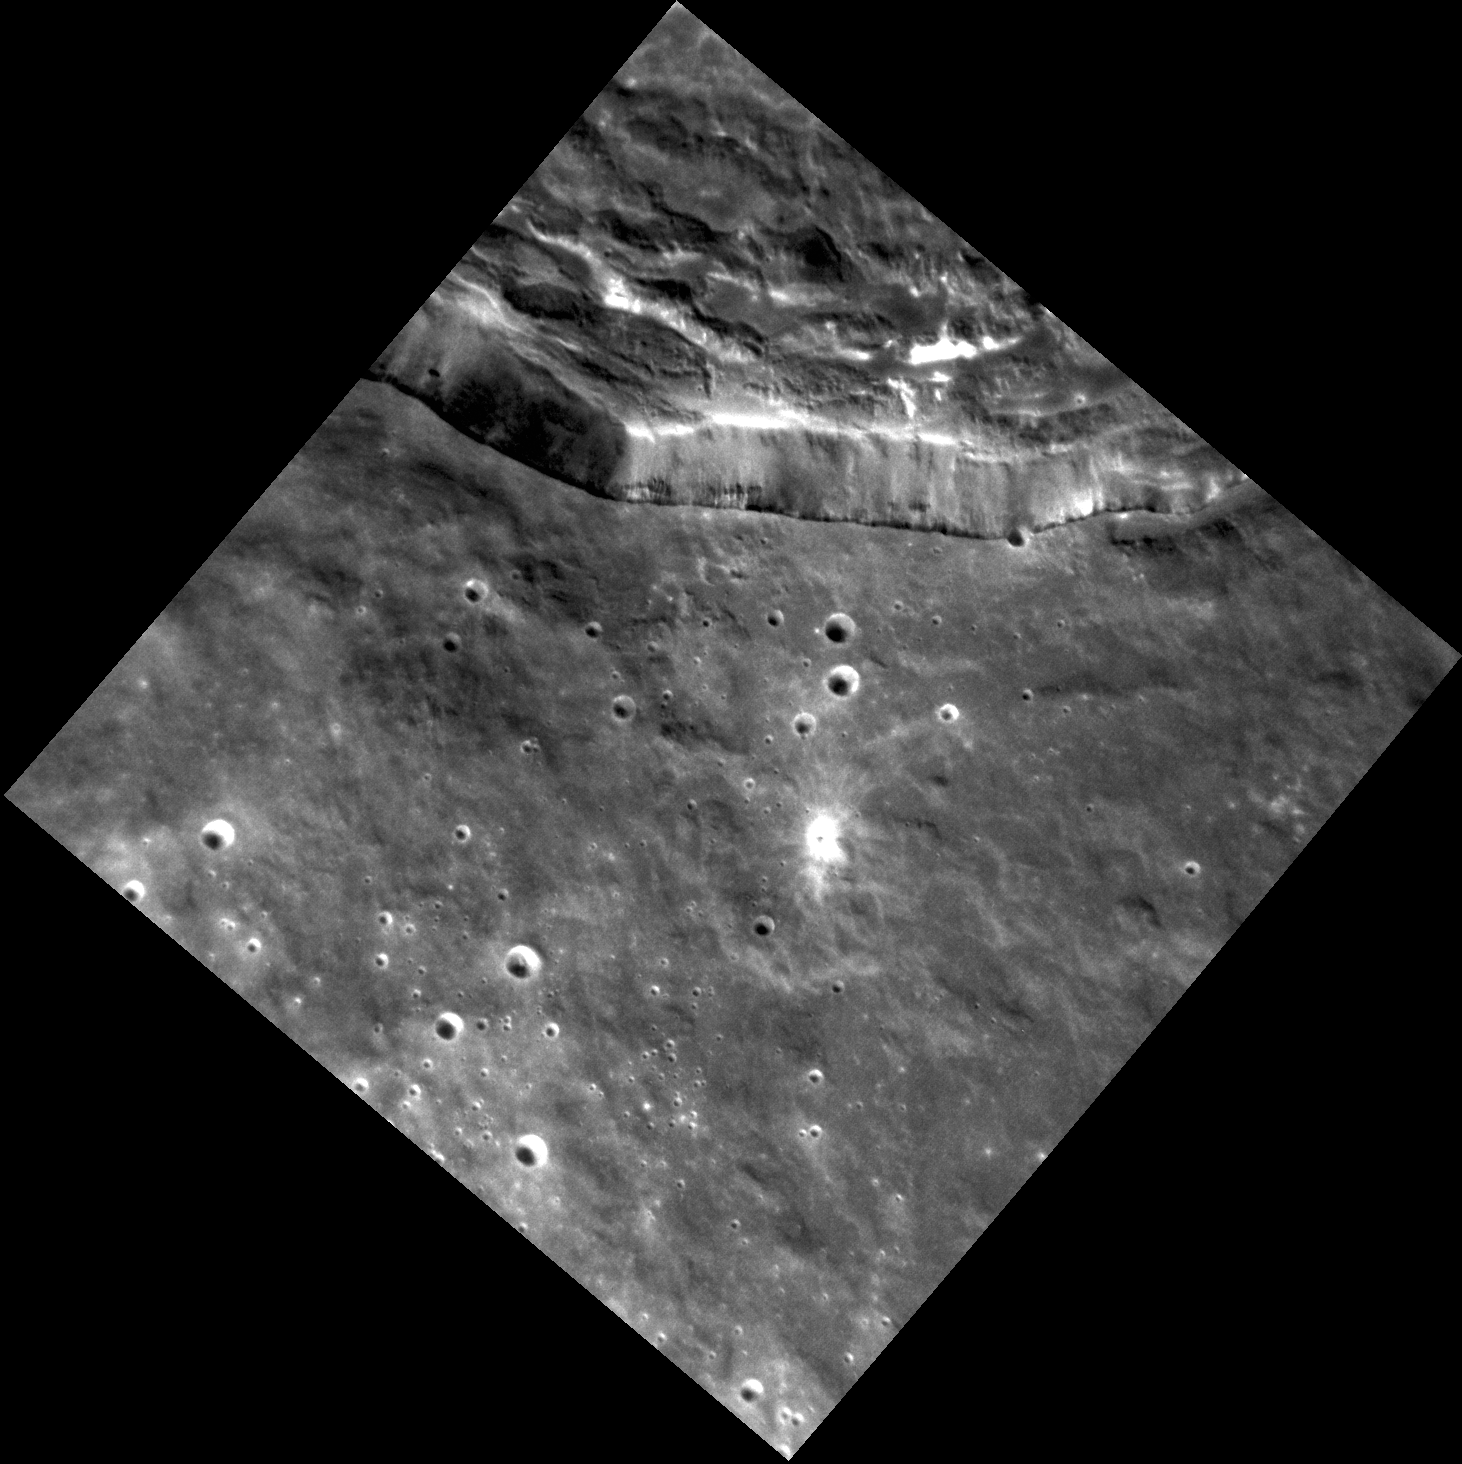

Rimshot!

A portion of the rim of Degas crater is visible towards the top of this image. The hummocky texture of the interior crater wall is due to the slumping and downslope movement of material soon after the crater formed.

This image was acquired as a high-resolution targeted observation. Targeted observations are images of a small area on Mercury’s surface at resolutions much higher than the 200-meter/pixel morphology base map. It is not possible to cover all of Mercury’s surface at this high resolution, but typically several areas of high scientific interest are imaged in this mode each week.

Date acquired: April 22, 2013
Image Mission Elapsed Time (MET): 8944037
Image ID: 3929664
Instrument: Narrow Angle Camera (NAC) of the Mercury Dual Imaging System (MDIS)
Center Latitude: 36.35° N
Center Longitude: 232.6° E
Resolution: 24 meters/pixel
Scale: The diagonal of this image is approximately 36 km (22 mi.) across.
Incidence Angle: 43.6°
Emission Angle: 12.7°
Phase Angle: 56.3°

The MESSENGER spacecraft is the first ever to orbit the planet Mercury, and the spacecraft’s seven scientific instruments and radio science investigation are unraveling the history and evolution of the Solar System’s innermost planet. MESSENGER acquired over 150,000 images and extensive other data sets. MESSENGER is capable of continuing orbital operations until early 2015.

For information regarding the use of images, see the MESSENGER image use policy.

Credit: NASA/Johns Hopkins University Applied Physics Laboratory/Carnegie Institution of Washington